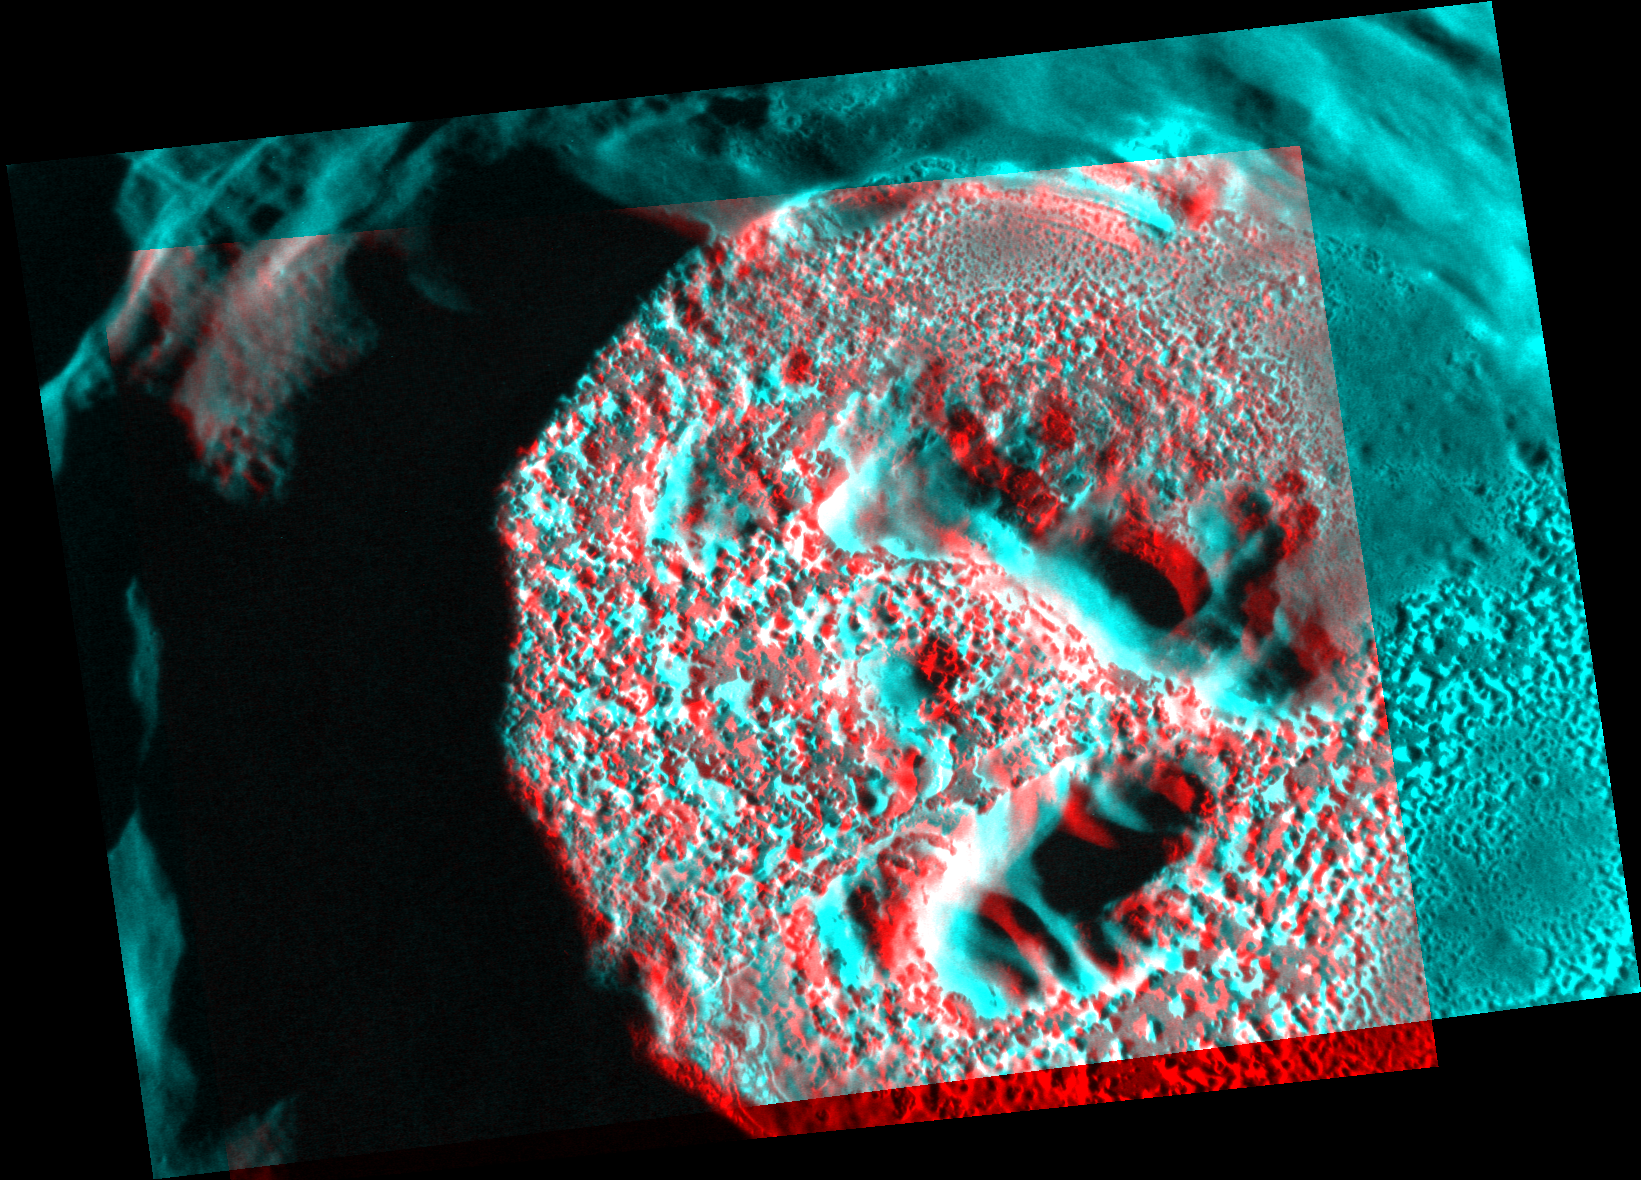

Hurrah for the Red and the Blue

This is an anaglyph created from two images of the crater Kertesz. By viewing images obtained from slightly different perspectives through red-blue glasses, the brain perceives a “3-D” image. The red lens should be on the left eye. With this anaglyph, better results may be achieved by tilting the head slightly to the left. The floor of Kertesz is covered with spectacular hollows. See more images of hollows here (scroll down to “Presenter #2”).

These images were acquired as high-resolution targeted observations. Targeted observations are images of a small area on Mercury’s surface at resolutions much higher than the 250-meter/pixel (820 feet/pixel) morphology base map or the 1-kilometer/pixel (0.6 miles/pixel) color base map. It is not possible to cover all of Mercury’s surface at this high resolution during MESSENGER’s one-year mission, but several areas of high scientific interest are generally imaged in this mode each week.

The MESSENGER spacecraft is the first ever to orbit the planet Mercury, and the spacecraft’s seven scientific instruments and radio science investigation are unraveling the history and evolution of the Solar System’s innermost planet. Visit the Why Mercury? section of this website to learn more about the key science questions that the MESSENGER mission is addressing. During the one-year primary mission, MDIS is scheduled to acquire more than 75,000 images in support of MESSENGER’s science goals.

Date acquired: July 31, 2011
Image Mission Elapsed Time (MET): 220634378 and 220591163
Image ID: 575037 and 573112
Instrument: Narrow Angle Camera (NAC) of the Mercury Dual Imaging System (MDIS)
Center Latitude: 27.4°
Center Longitude: 146.1° E
Resolution: 17 meters/pixel
Scale:Kertesz crater is about 31 km (19 mi.) in diameter.
Incidence Angle: 76.4° and 75.0°
Emission Angle: 30.3° and 40.9°
Phase Angle: 106.7° and 115.9°

These images are from MESSENGER, a NASA Discovery mission to conduct the first orbital study of the innermost planet, Mercury. For information regarding the use of images, see the MESSENGER image use policy.

Credit: NASA/Johns Hopkins University Applied Physics Laboratory/Carnegie Institution of Washington